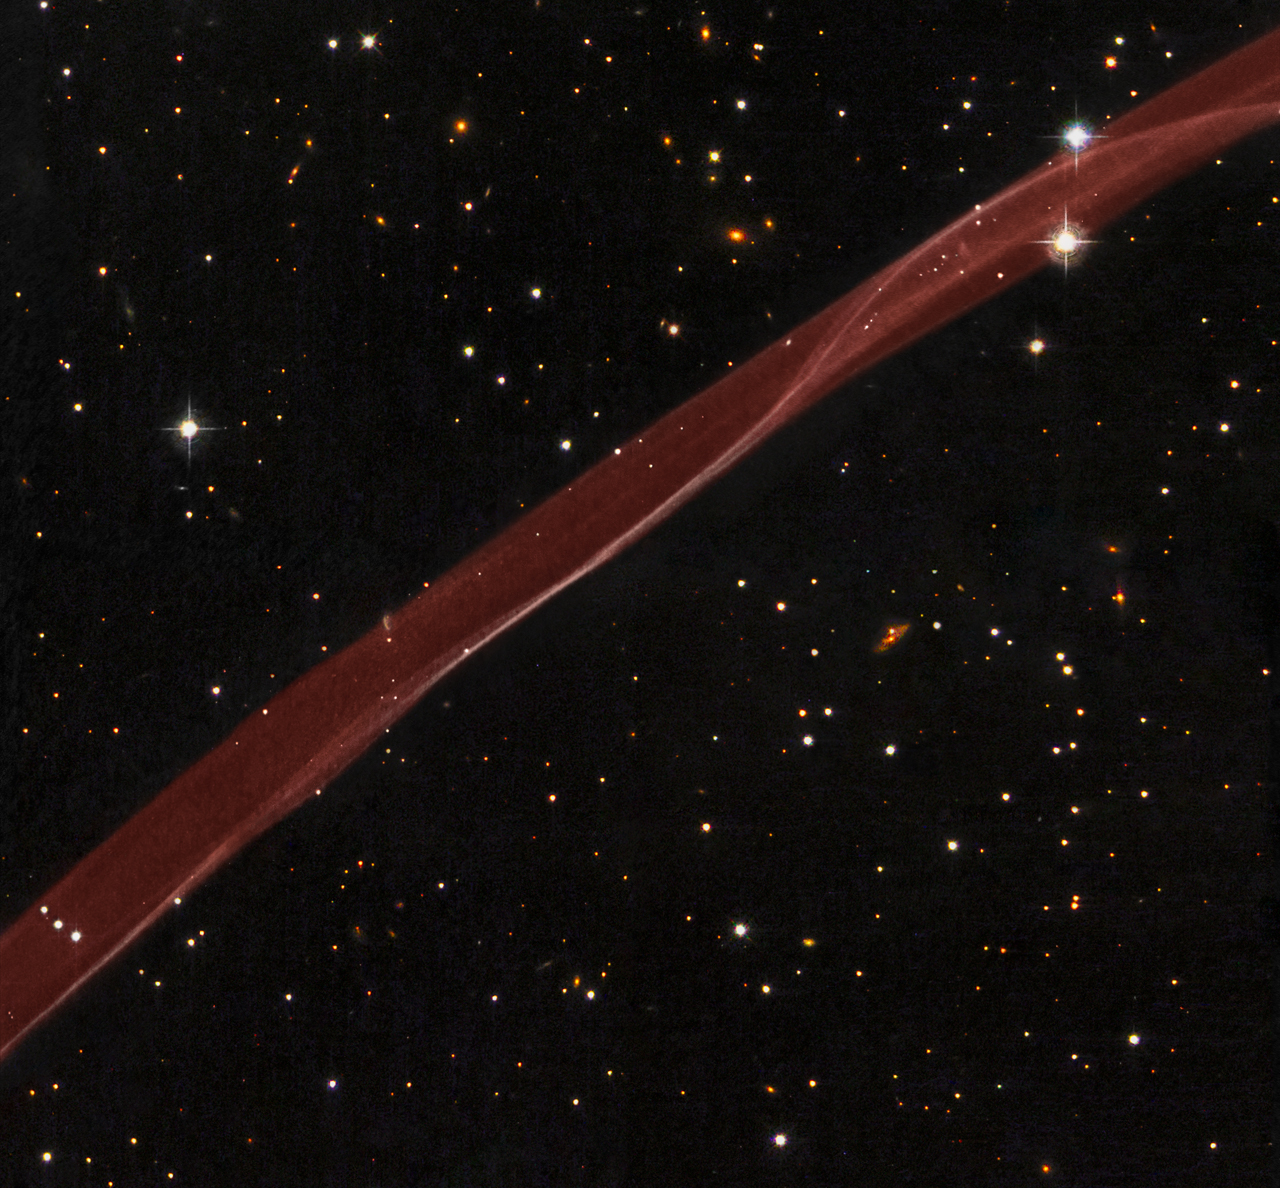

Hubble Sees Stars and a Stripe in Celestial Fireworks

Comparison of visible hydrogen emission in the NW filament of SN 1006 in data taken at the CTIO 0.9m telescope (H-alpha, continuum-subtracted; Winkler, et al.) in 1998 (shown in green), and the Hubble ACS data (Raymond et. al) in 2006 (shown in red). The stellar background is from WFPC2 broadband B, V, and I data from 2008 (Hubble Heritage Team)
A delicate ribbon of gas floats eerily in our galaxy. A contrail from an alien spaceship? A jet from a black-hole? Actually this image, taken by NASA’s Hubble Space Telescope, is a very thin section of a supernova remnant caused by a stellar explosion that occurred more than 1,000 years ago.

On or around May 1, 1006 A.D., observers from Africa to Europe to the Far East witnessed and recorded the arrival of light from what is now called SN 1006, a tremendous supernova explosion caused by the final death throes of a white dwarf star nearly 7,000 light-years away. The supernova was probably the brightest star ever seen by humans, and surpassed Venus as the brightest object in the night time sky, only to be surpassed by the moon. It was visible even during the day for weeks, and remained visible to the naked eye for at least two and a half years before fading away.

It wasn’t until the mid-1960s that radio astronomers first detected a nearly circular ring of material at the recorded position of the supernova. The ring was almost 30 arcminutes across, the same angular diameter as the full moon. The size of the remnant implied that the blast wave from the supernova had expanded at nearly 20 million miles per hour over the nearly 1,000 years since the explosion occurred.

In 1976, the first detection of exceedingly faint optical emission of the supernova remnant was reported, but only for a filament located on the northwest edge of the radio ring. A tiny portion of this filament is revealed in detail by the Hubble observation. The twisting ribbon of light seen by Hubble corresponds to locations where the expanding blast wave from the supernova is now sweeping into very tenuous surrounding gas.

The hydrogen gas heated by this fast shock wave emits radiation in visible light. Hence, the optical emission provides astronomers with a detailed “snapshot” of the actual position and geometry of the shock front at any given time. Bright edges within the ribbon correspond to places where the shock wave is seen exactly edge on to our line of sight.

Today we know that SN 1006 has a diameter of nearly 60 light-years, and it is still expanding at roughly 6 million miles per hour. Even at this tremendous speed, however, it takes observations typically separated by years to see significant outward motion of the shock wave against the grid of background stars. In the Hubble image as displayed, the supernova would have occurred far off the lower right corner of the image, and the motion would be toward the upper left.

SN 1006 resides within our Milky Way Galaxy. Located more than 14 degrees off the plane of the galaxy’s disk, there is relatively little confusion with other foreground and background objects in the field when trying to study this object. In the Hubble image, many background galaxies (orange extended objects) far off in the distant universe can be seen dotting the image. Most of the white dots are foreground or background stars in our Milky Way galaxy.

This image is a composite of hydrogen-light observations taken with Hubble’s Advanced Camera for Surveys in February 2006 and Wide Field Planetary Camera 2 observations in blue, yellow-green, and near-infrared light taken in April 2008. The supernova remnant, visible only in the hydrogen-light filter was assigned a red hue in the Heritage color image.

For images and more information about SN 1006, visit: http://hubblesite.org/news/2008/22 http://heritage.stsci.edu/2008/22

For additional information, contact:

Ray VillardSpace Telescope Science Institute, Baltimore, Md.410-338-4514villard@stsci.edu

William BlairJohns Hopkins University, Baltimore, Md.410-516-8447wpb@pha.jhu.edu

The Hubble Space Telescope is a project of international cooperation between NASA and the European Space Agency (ESA) and is managed by NASA’s Goddard Space Flight Center (GSFC) in Greenbelt, Md. The Space Telescope Science Institute (STScI) conducts Hubble science operations. The institute is operated for NASA by the Association of Universities for Research in Astronomy, Inc., Washington, DC.

Credit: NASA, ESA, and the Hubble Heritage Team (STScI/AURA), Acknowledgment: W. Blair (Johns Hopkins University)